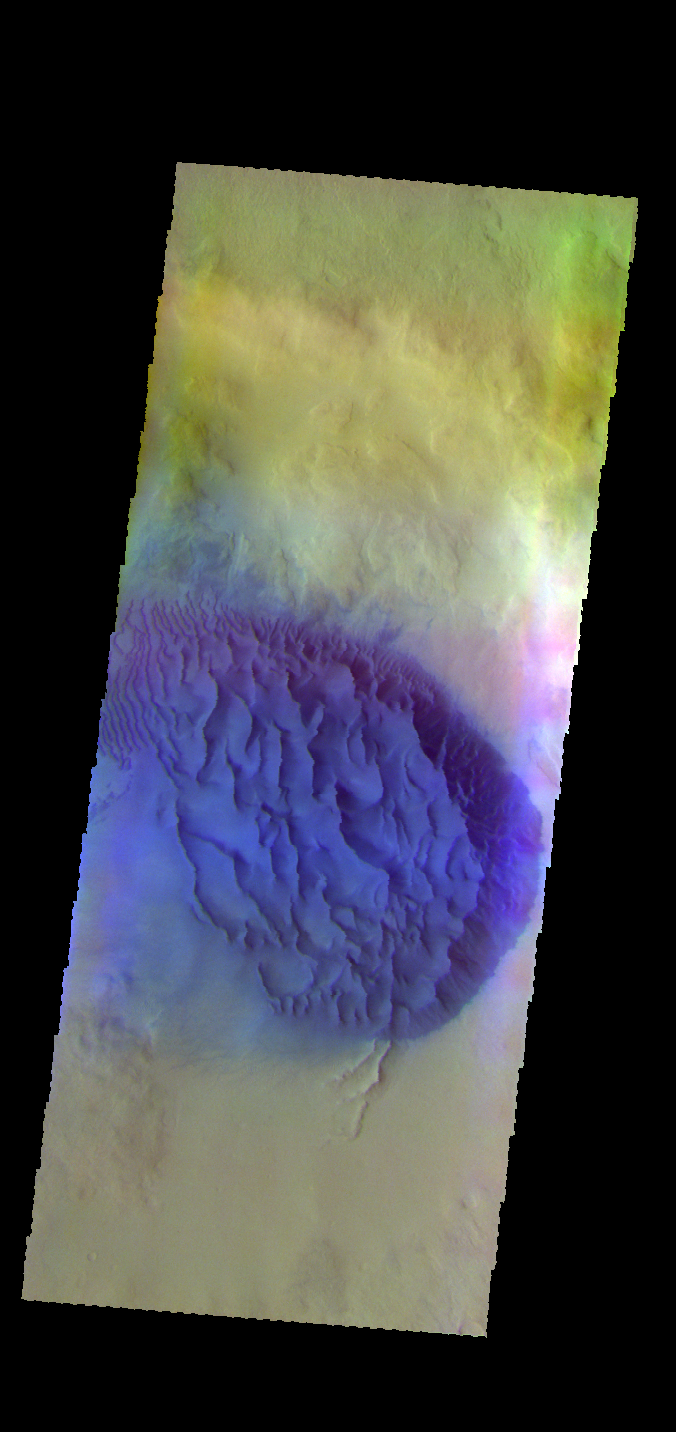

Noachis Terra Dunes – False Color

The THEMIS VIS camera contains 5 filters. The data from different filters can be combined in multiple ways to create a false color image. These false color images may reveal subtle variations of the surface not easily identified in a single band image. Today’s false color image shows a sand sheet with surface dune forms in an unnamed crater in Noachis Terra.

Credit: NASA/JPL-Caltech/ASU